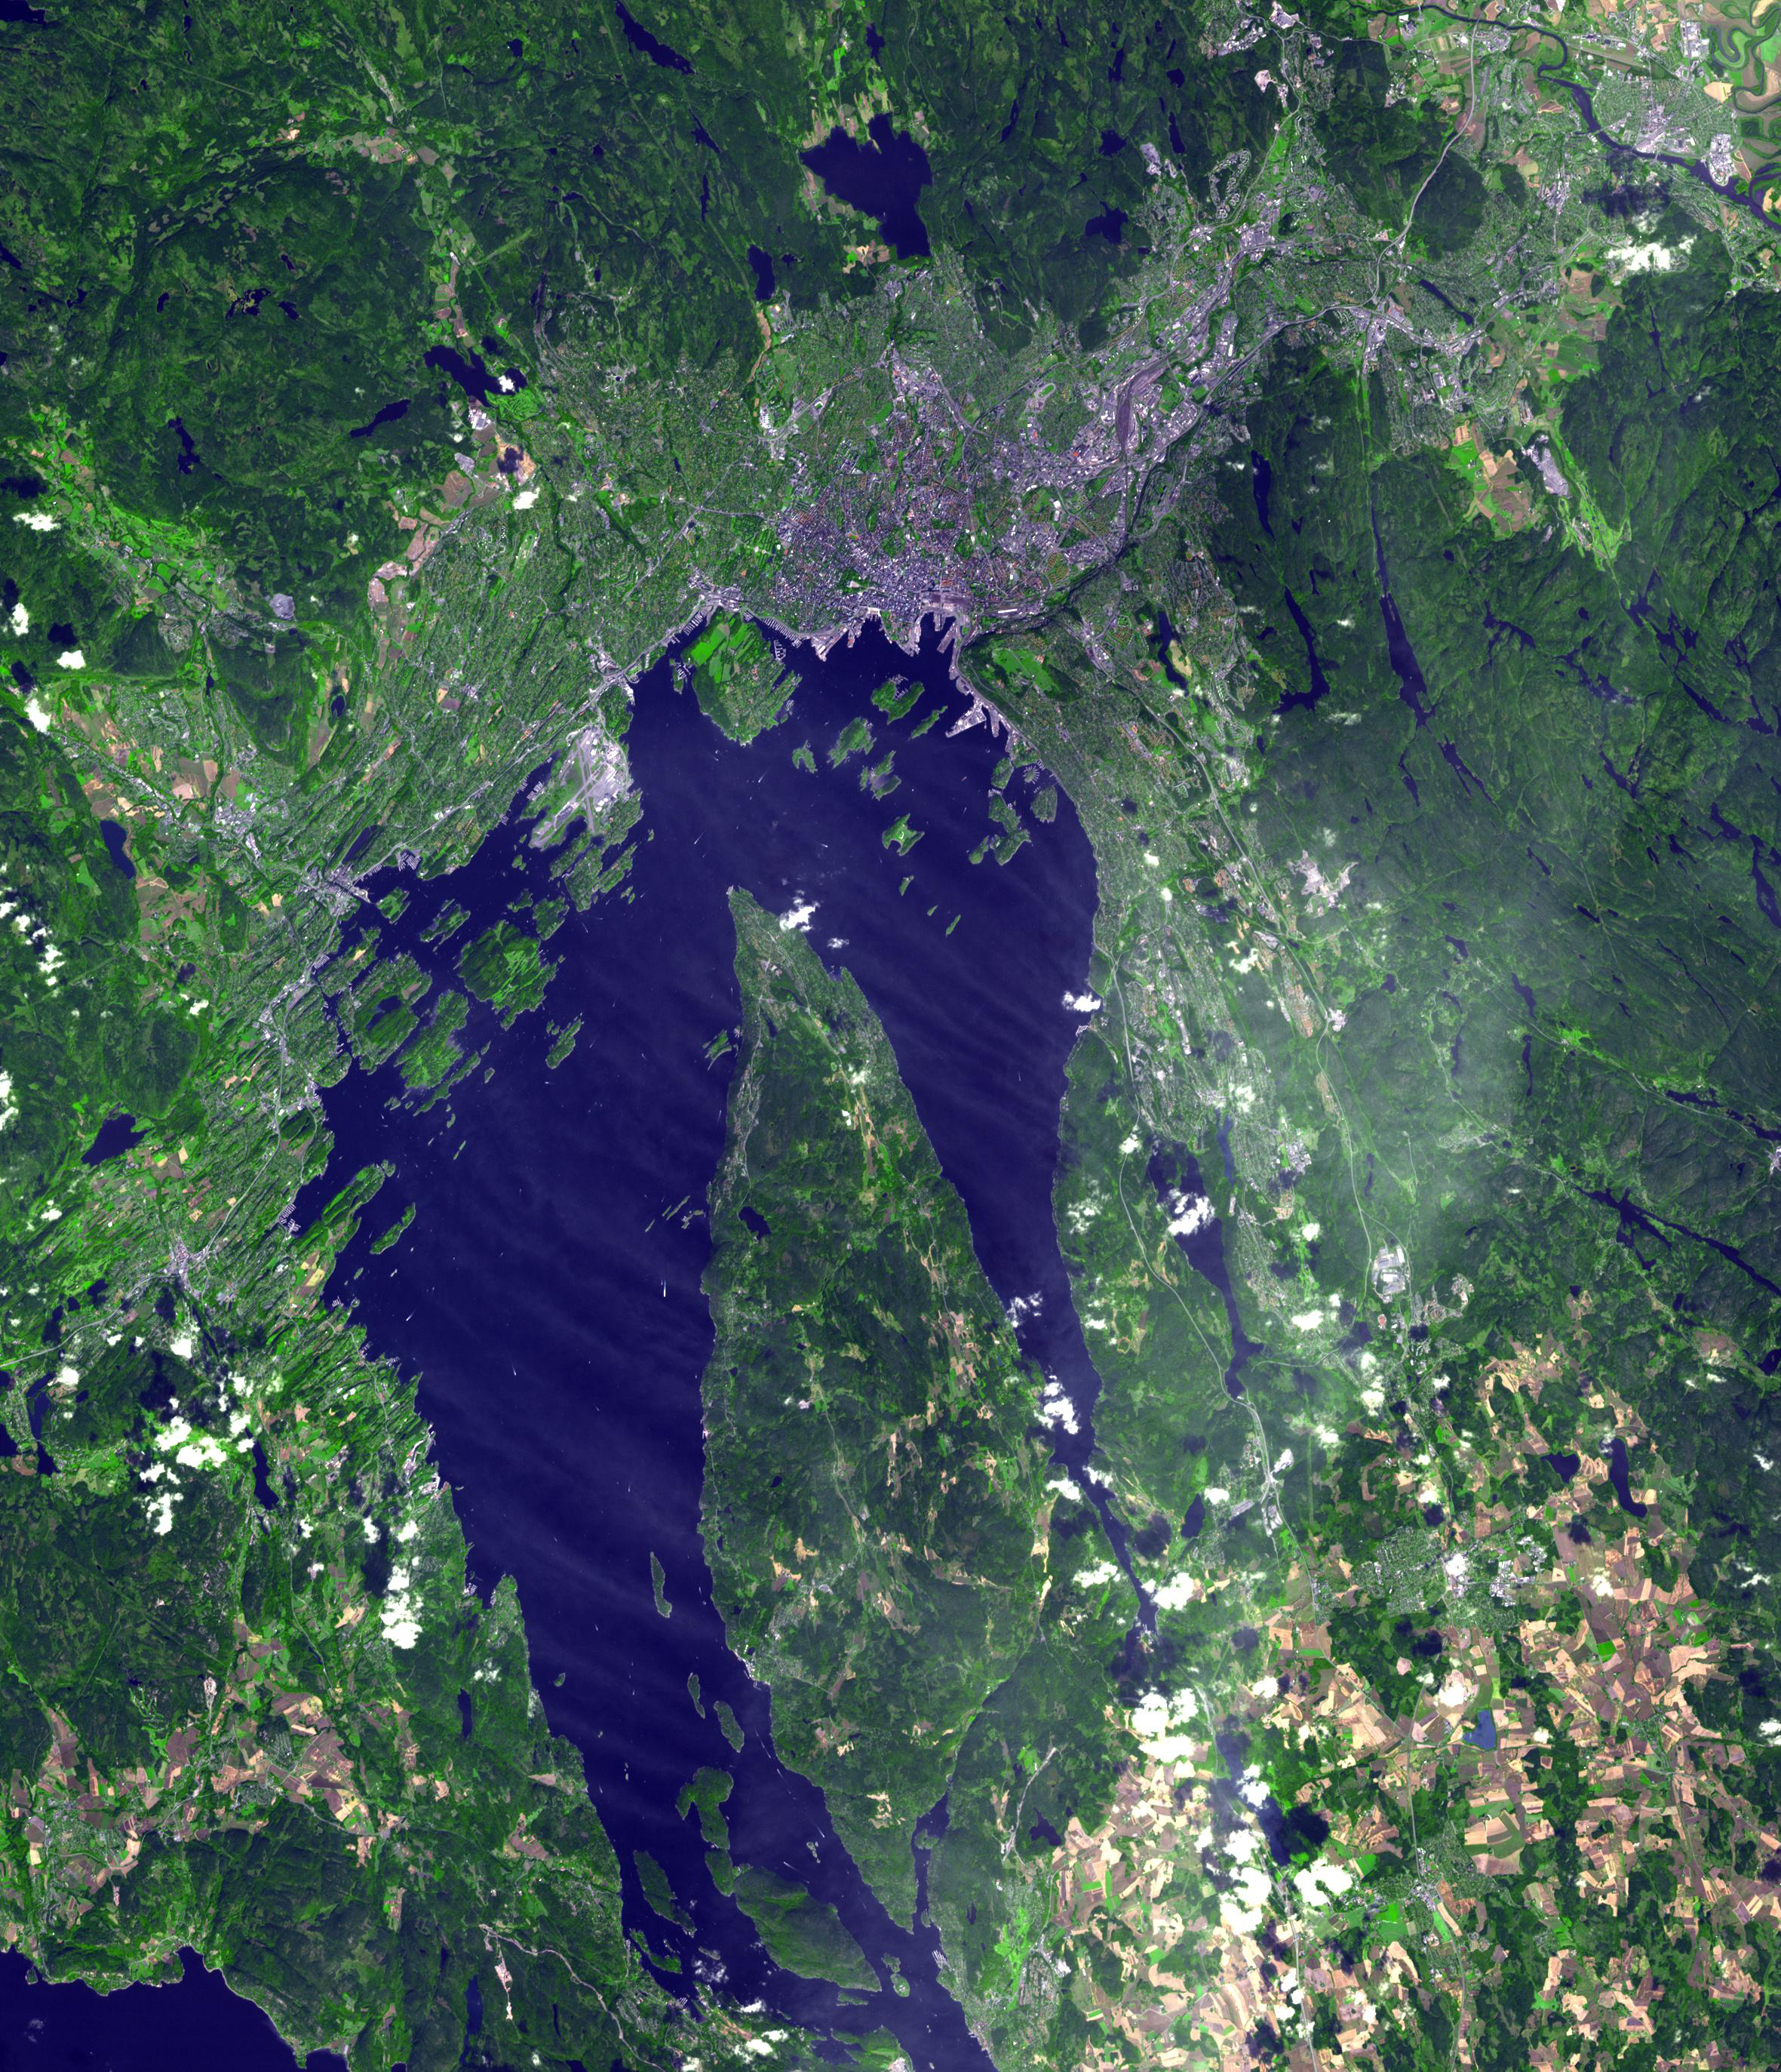

Oslo, Norway

Originally released on July 7, 2010.

Oslo is the capital and largest city in Norway. Founded in 1048, the city was rebuilt after a disastrous fire in 1648, and re-named Christiania. In 1925, the city reclaimed its original name, Oslo. With the discovery of vast reserves of oil in the North Sea, Norway has become one of the wealthiest countries in the world, and in 2009 Oslo became the world’s most expensive city. Oslo’s ~900,000 inhabitants live along and at the end of the 60km long Oslofjord. This image was acquired August 26, 2000, covers an area of 35.4 x 41.2 km, and is located at 59.9 degrees north latitude, 10.8 degrees east longitude.

With its 14 spectral bands from the visible to the thermal infrared wavelength region and its high spatial resolution of 15 to 90 meters (about 50 to 300 feet), ASTER images Earth to map and monitor the changing surface of our planet. ASTER is one of five Earth-observing instruments launched Dec. 18, 1999, on NASA’s Terra spacecraft. The instrument was built by Japan’s Ministry of Economy, Trade and Industry. A joint U.S./Japan science team is responsible for validation and calibration of the instrument and the data products.

The broad spectral coverage and high spectral resolution of ASTER provides scientists in numerous disciplines with critical information for surface mapping and monitoring of dynamic conditions and temporal change. Example applications are: monitoring glacial advances and retreats; monitoring potentially active volcanoes; identifying crop stress; determining cloud morphology and physical properties; wetlands evaluation; thermal pollution monitoring; coral reef degradation; surface temperature mapping of soils and geology; and measuring surface heat balance.

The ASTER U.S. science team is located at NASA’s Jet Propulsion Laboratory, Pasadena, Calif. The Terra mission is part of NASA’s Science Mission Directorate, Washington, D.C.

Credit: NASA/GSFC/METI/ERSDAC/JAROS, and U.S./Japan ASTER Science Team